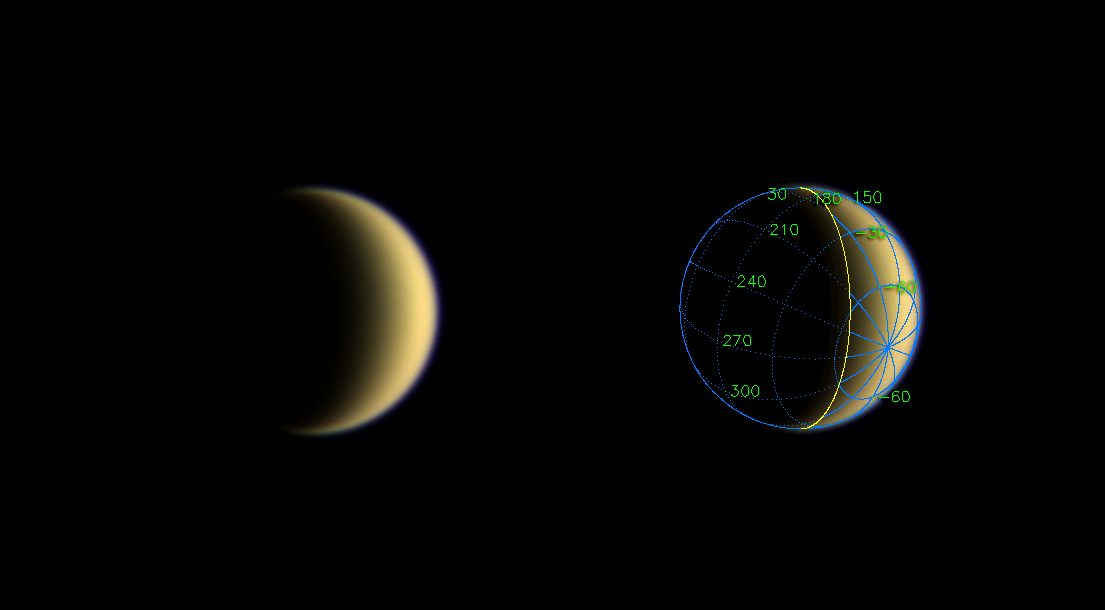

Hazy All Over

Following its first flyby of Titan, Cassini gazed back at the smog-enshrouded moon’s receding crescent. This natural color view was seen by the spacecraft about one day after closest approach. The slight bluish glow of Titan’s haze is visible along the limb.

The superimposed coordinate system grid in the accompanying image at right illustrates the geographical regions of the moon that are illuminated and visible, as well as the orientation of Titan — lines of longitude converge on the South Pole near the moon’s eastern limb. The yellow curve marks the position of the boundary between day and night on Titan.

Images taken through blue, green and red filters were combined to create this natural color view. The images were obtained with the Cassini spacecraft wide angle camera on July 3, 2004, from a distance of about 790,000 kilometers (491,000 miles) from Titan and at a Sun-Titan-spacecraft, or phase angle of 115 degrees. The image scale is 47 kilometers (29 miles) per pixel.

The Cassini-Huygens mission is a cooperative project of NASA, the European Space Agency and the Italian Space Agency. The Jet Propulsion Laboratory, a division of the California Institute of Technology in Pasadena, manages the Cassini-Huygens mission for NASA’s Office of Space Science, Washington, D.C. The Cassini orbiter and its two onboard cameras, were designed, developed and assembled at JPL. The imaging team is based at the Space Science Institute, Boulder, Colo.

Credit: NASA/JPL/Space Science Institute